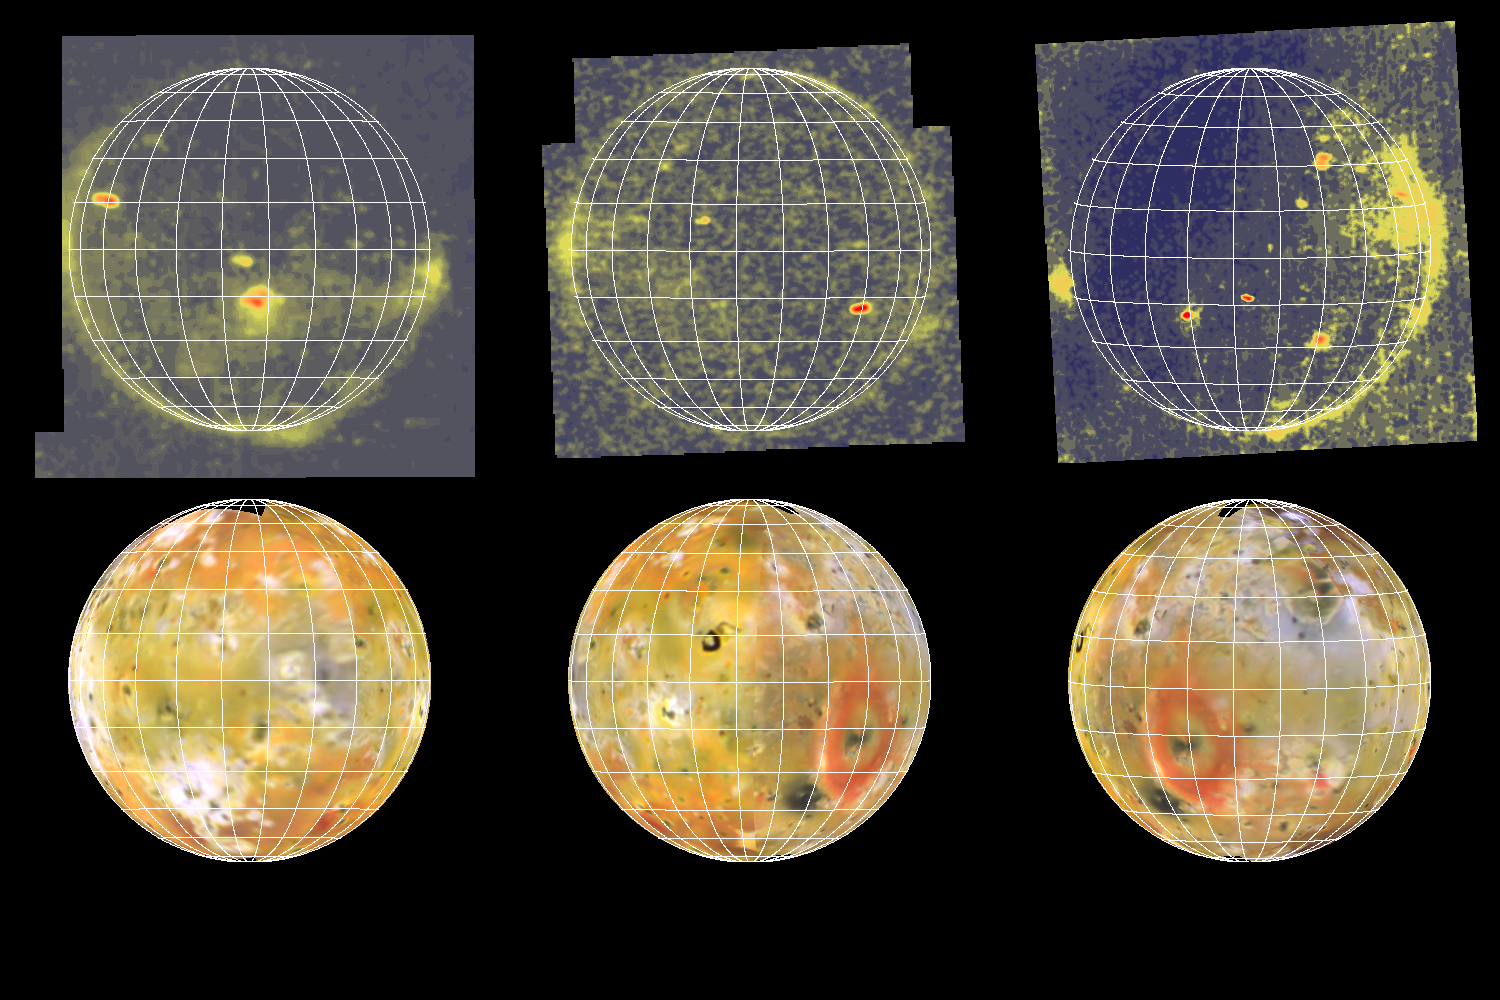

Eclipse Images of Io (3 views)

These three images of Io in eclipse (top) show volcanic hot spots and airglow associated with volcanic plumes and Io’s atmosphere. They were acquired by NASA’s Galileo spacecraft during three separate orbits of Jupiter when the moon was in Jupiter’s shadow. Brightnesses are color-coded from red which displays the highest intensity to dark blue which displays zero intensity (no light).

Below them are the corresponding views of Io in reflected sunlight, reprojected from a global mosaic of images obtained during Galileo’s first and second orbits of Jupiter. These lit views help to identify the locations of the hot spots seen in the eclipse images. The grid marks are at 15 degree intervals of latitude and longitude. North is to the top.

In the eclipse images (top) small red ovals and perhaps some small green areas are due to thermal emission from volcanic hot spots with temperatures hotter than about 700 kelvin (about 1000 degrees Fahrenheit). Diffuse greenish areas seen near the limb or edge of the moon are probably the result of auroral and/or airglow emissions of neutral species of oxygen or sulfur in volcanic plumes and in Io’s patchy atmosphere.

All images were acquired by the solid state imaging (CCD) system on NASA’s Galileo spacecraft. The top left image was obtained during the spacecraft’s fourth orbit (E4) on December 17, 1996, the top middle image during the sixth orbit (E6) on February 21, 1997, and the top right image during the first orbit (G1) on June 29th, 1996. The relatively long exposures used to obtain these eclipse images lead to some smearing of the picture elements which reduces the actual resolution. Unsmeared they would have resolutions of 17.6, 9.1, and 10.5 kilometers per picture element respectively (left to right).

The Jet Propulsion Laboratory, Pasadena, CA manages the Galileo mission for NASA’s Office of Space Science, Washington, DC. JPL is an operating division of California Institute of Technology (Caltech).

Concurrent results from Galileo’s exploration of Io appear in the October 15th, 1997 issue of Geophysical Research Letters. The papers are:

Temperature and Area Constraints of the South Volund Volcano on Io from the NIMS and SSI Instruments during the Galileo G1 Orbit, by A.G. Davies, A.S. McEwen, R. Lopes-Gautier, L. Keszthelyi, R.W. Carlson and W.D. Smythe. High-temperature hot spots on Io as seen by the Galileo Solid-State Imaging (SSI) experiment, by A. McEwen, D. Simonelli, D. Senske, K. Klassen, L. Keszthelyi, T. Johnson, P. Geissler, M. Carr, and M. Belton. Io: Galileo evidence for major variations in regolith properties, by D. Simonelli, J. Veverka, and A. McEwen.

Credit: NASA/JPL/University of Arizona